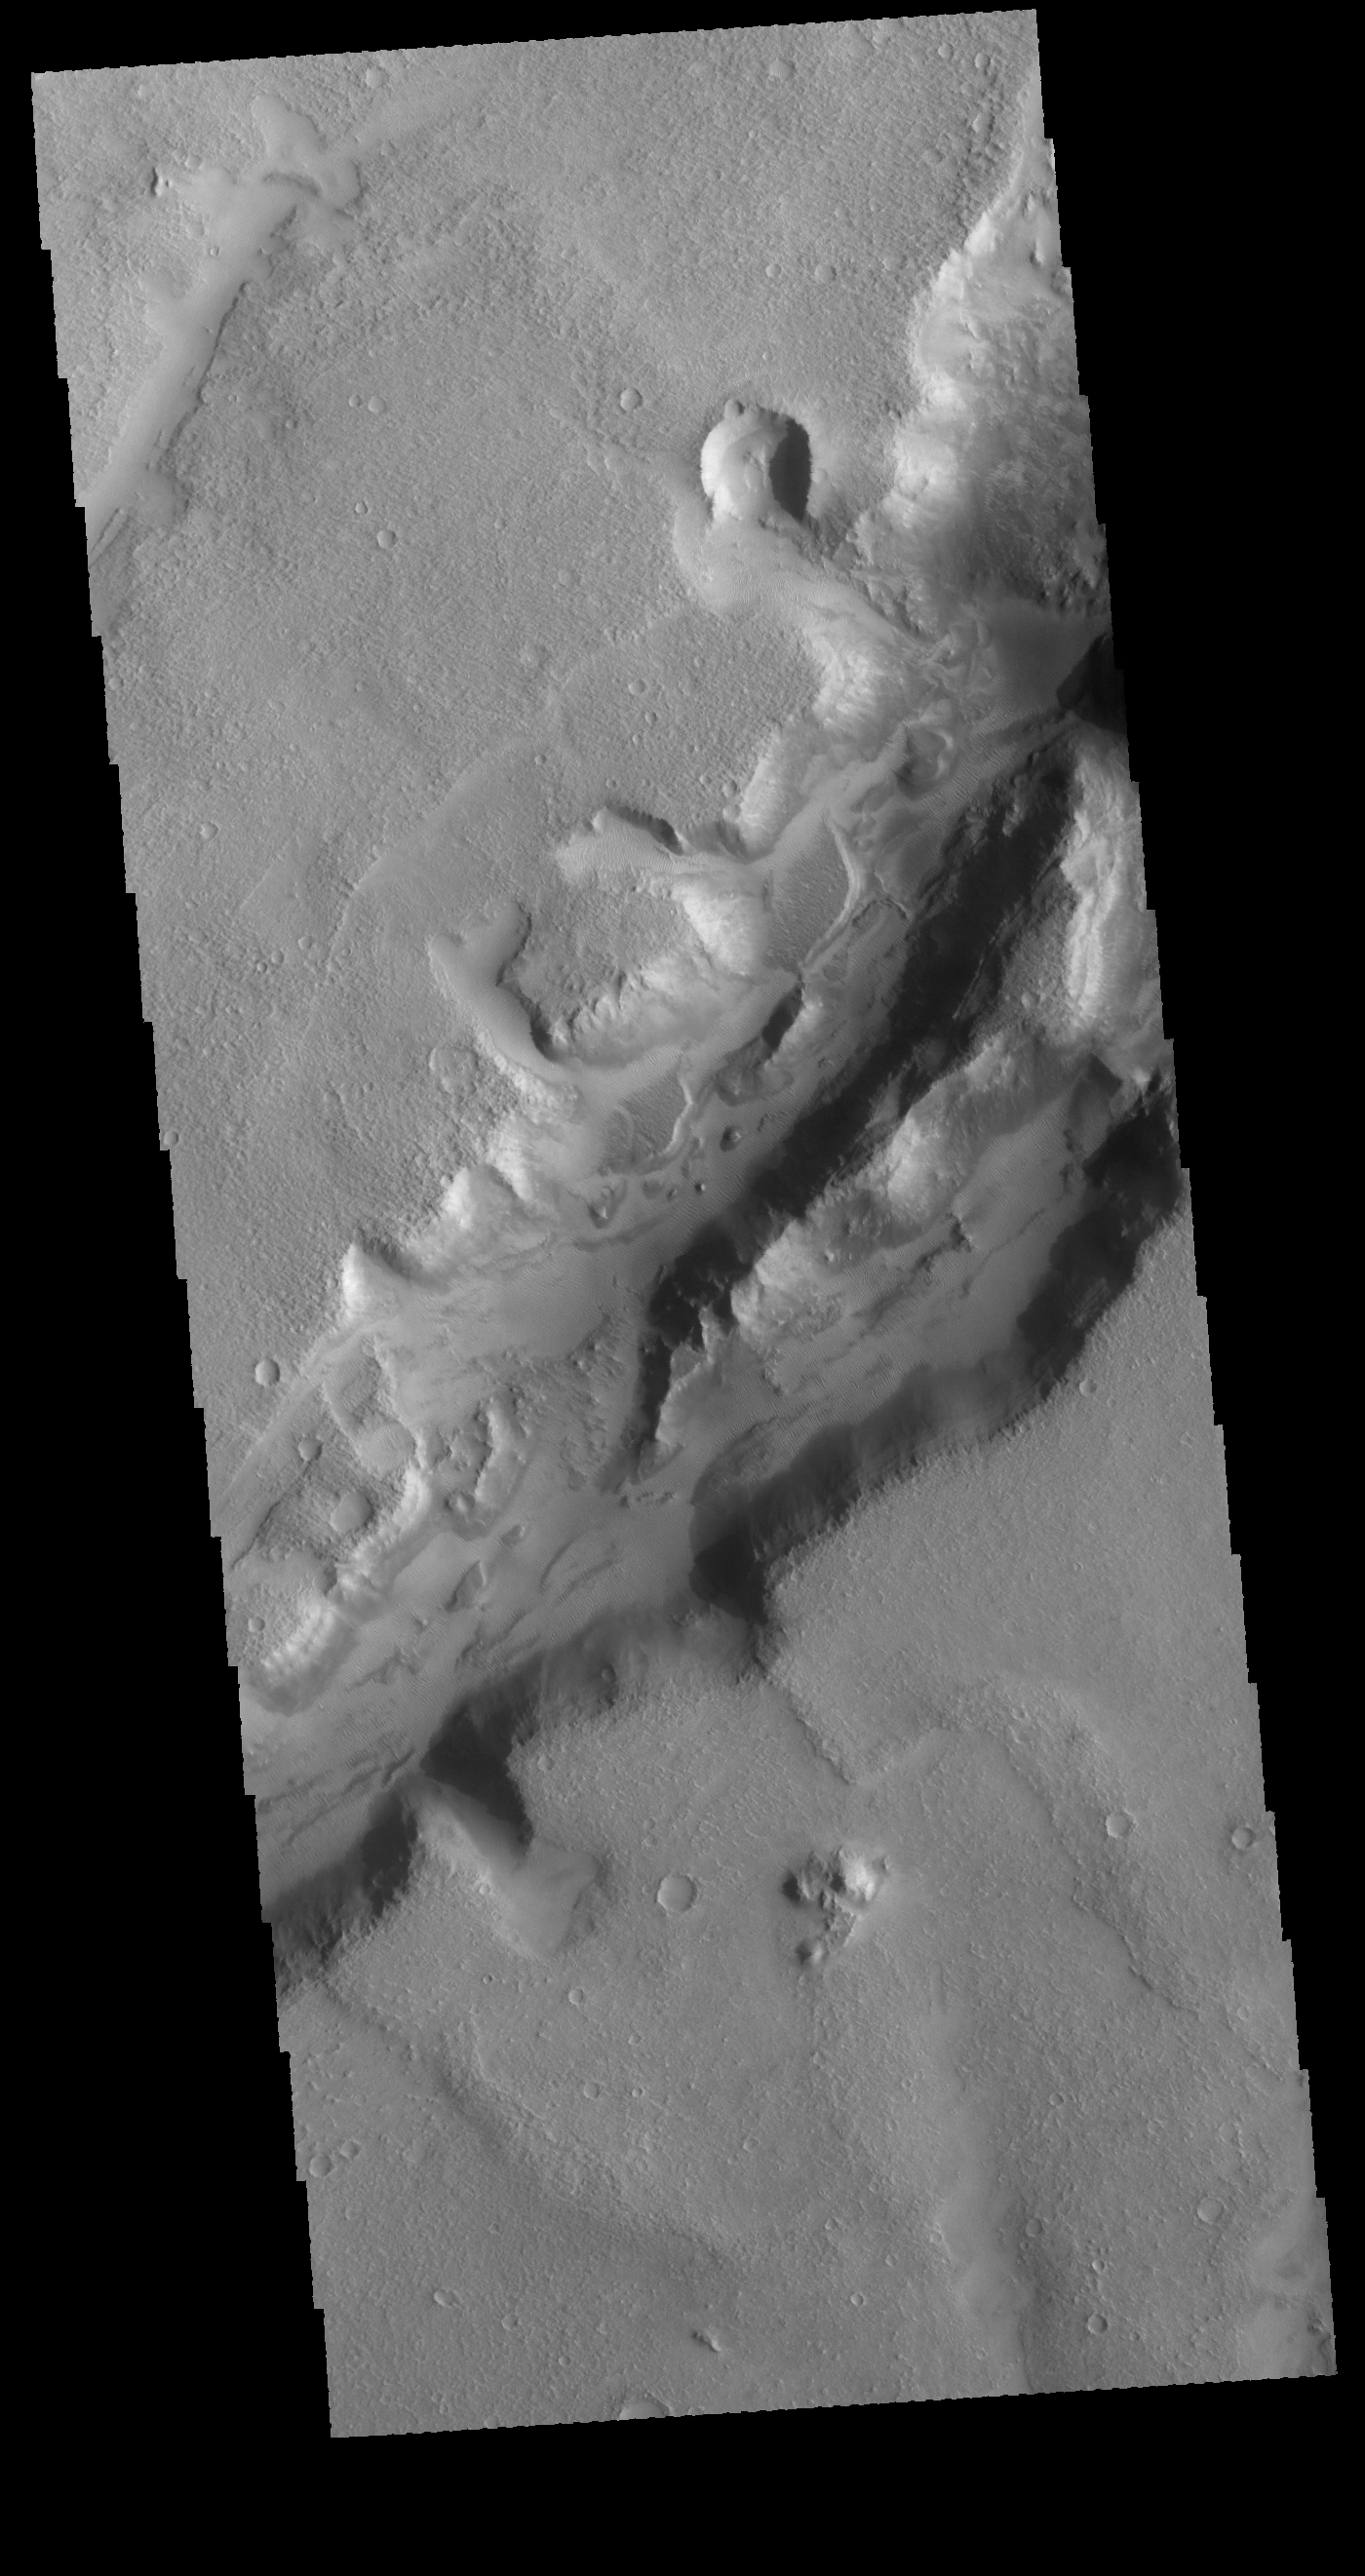

Nili Fossae

Nili Fossae is a large band of parallel graben located to the northeast of Syrtis Major. The graben in this VIS image were formed by tectonic activity, with faulting that creates the linear depression.

Credit: NASA/JPL-Caltech/ASU